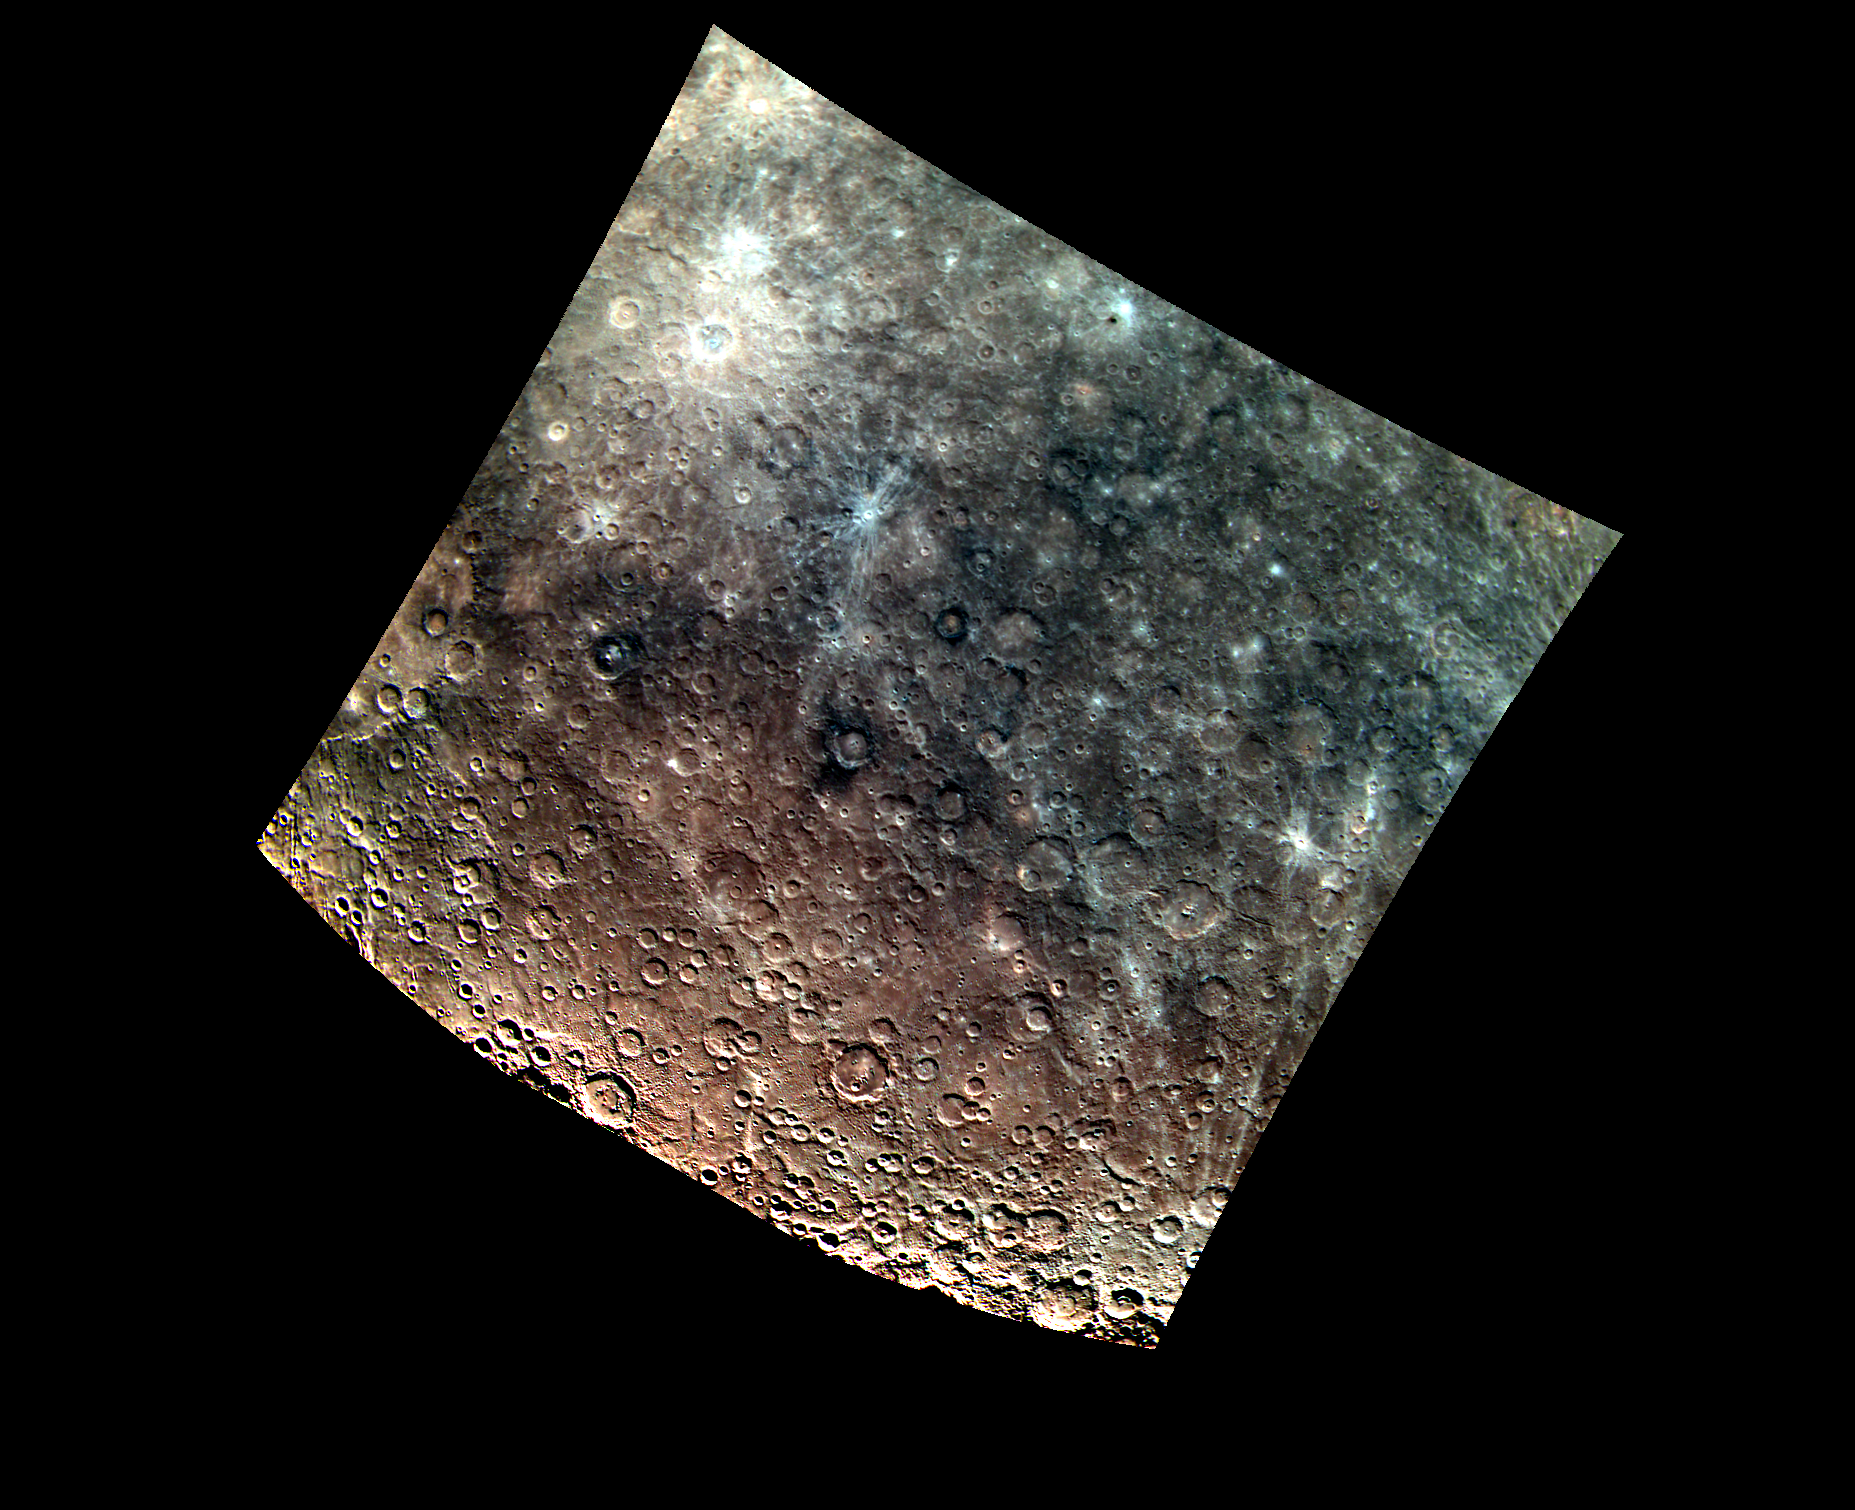

Blue Monday

The upper part of this view of Mercury’s surface includes a swath of material that has reflectance that does not strongly increase toward longer wavelengths, a property described as relatively “blue” in color. The bluish material also has lower overall reflectance than Mercury’s average surface. The terrain to the south and west has a more reddish color. A major puzzle of Mercury’s geology is the identity of the particular rock types that correspond to these colors. Visible in the scene are the craters Amaral, Neruda and Sher-Gil.

This image was acquired as part of MDIS’s 8-color base map. The 8-color base map is composed of WAC images taken through eight different narrow-band color filters and covers more than 99% of Mercury’s surface with an average resolution of 1 kilometer/pixel. The highest-quality color images are obtained for Mercury’s surface when both the spacecraft and the Sun are overhead, so these images typically are taken with viewing conditions of small incidence and emission angles.

Date acquired: July 05, 2011
Image Mission Elapsed Time (MET): 218360003
Image ID: 466480, 466483, 466481
Instrument: Wide Angle Camera (WAC) of the Mercury Dual Imaging System (MDIS)
WAC filter: 996-nm, 558-nm, 433-nm as red-green-blue.
Center Latitude: -51.62°
Center Longitude: 131.1° E
Resolution: 2471 meters/pixel
Scale: The edges of the image are about 2750 km (1700 mi.) long.
Incidence Angle: 55.3°
Emission Angle: 0.9°
Phase Angle: 55.5°

The MESSENGER spacecraft is the first ever to orbit the planet Mercury, and the spacecraft’s seven scientific instruments and radio science investigation are unraveling the history and evolution of the Solar System’s innermost planet. Visit the Why Mercury? section of this website to learn more about the key science questions that the MESSENGER mission is addressing. During the one-year primary mission, MDIS acquired 88,746 images and extensive other data sets. MESSENGER is now in a year-long extended mission, during which plans call for the acquisition of more than 80,000 additional images to support MESSENGER’s science goals.

These images are from MESSENGER, a NASA Discovery mission to conduct the first orbital study of the innermost planet, Mercury. For information regarding the use of images, see the MESSENGER image use policy.

Credit: NASA/Johns Hopkins University Applied Physics Laboratory/Carnegie Institution of Washington